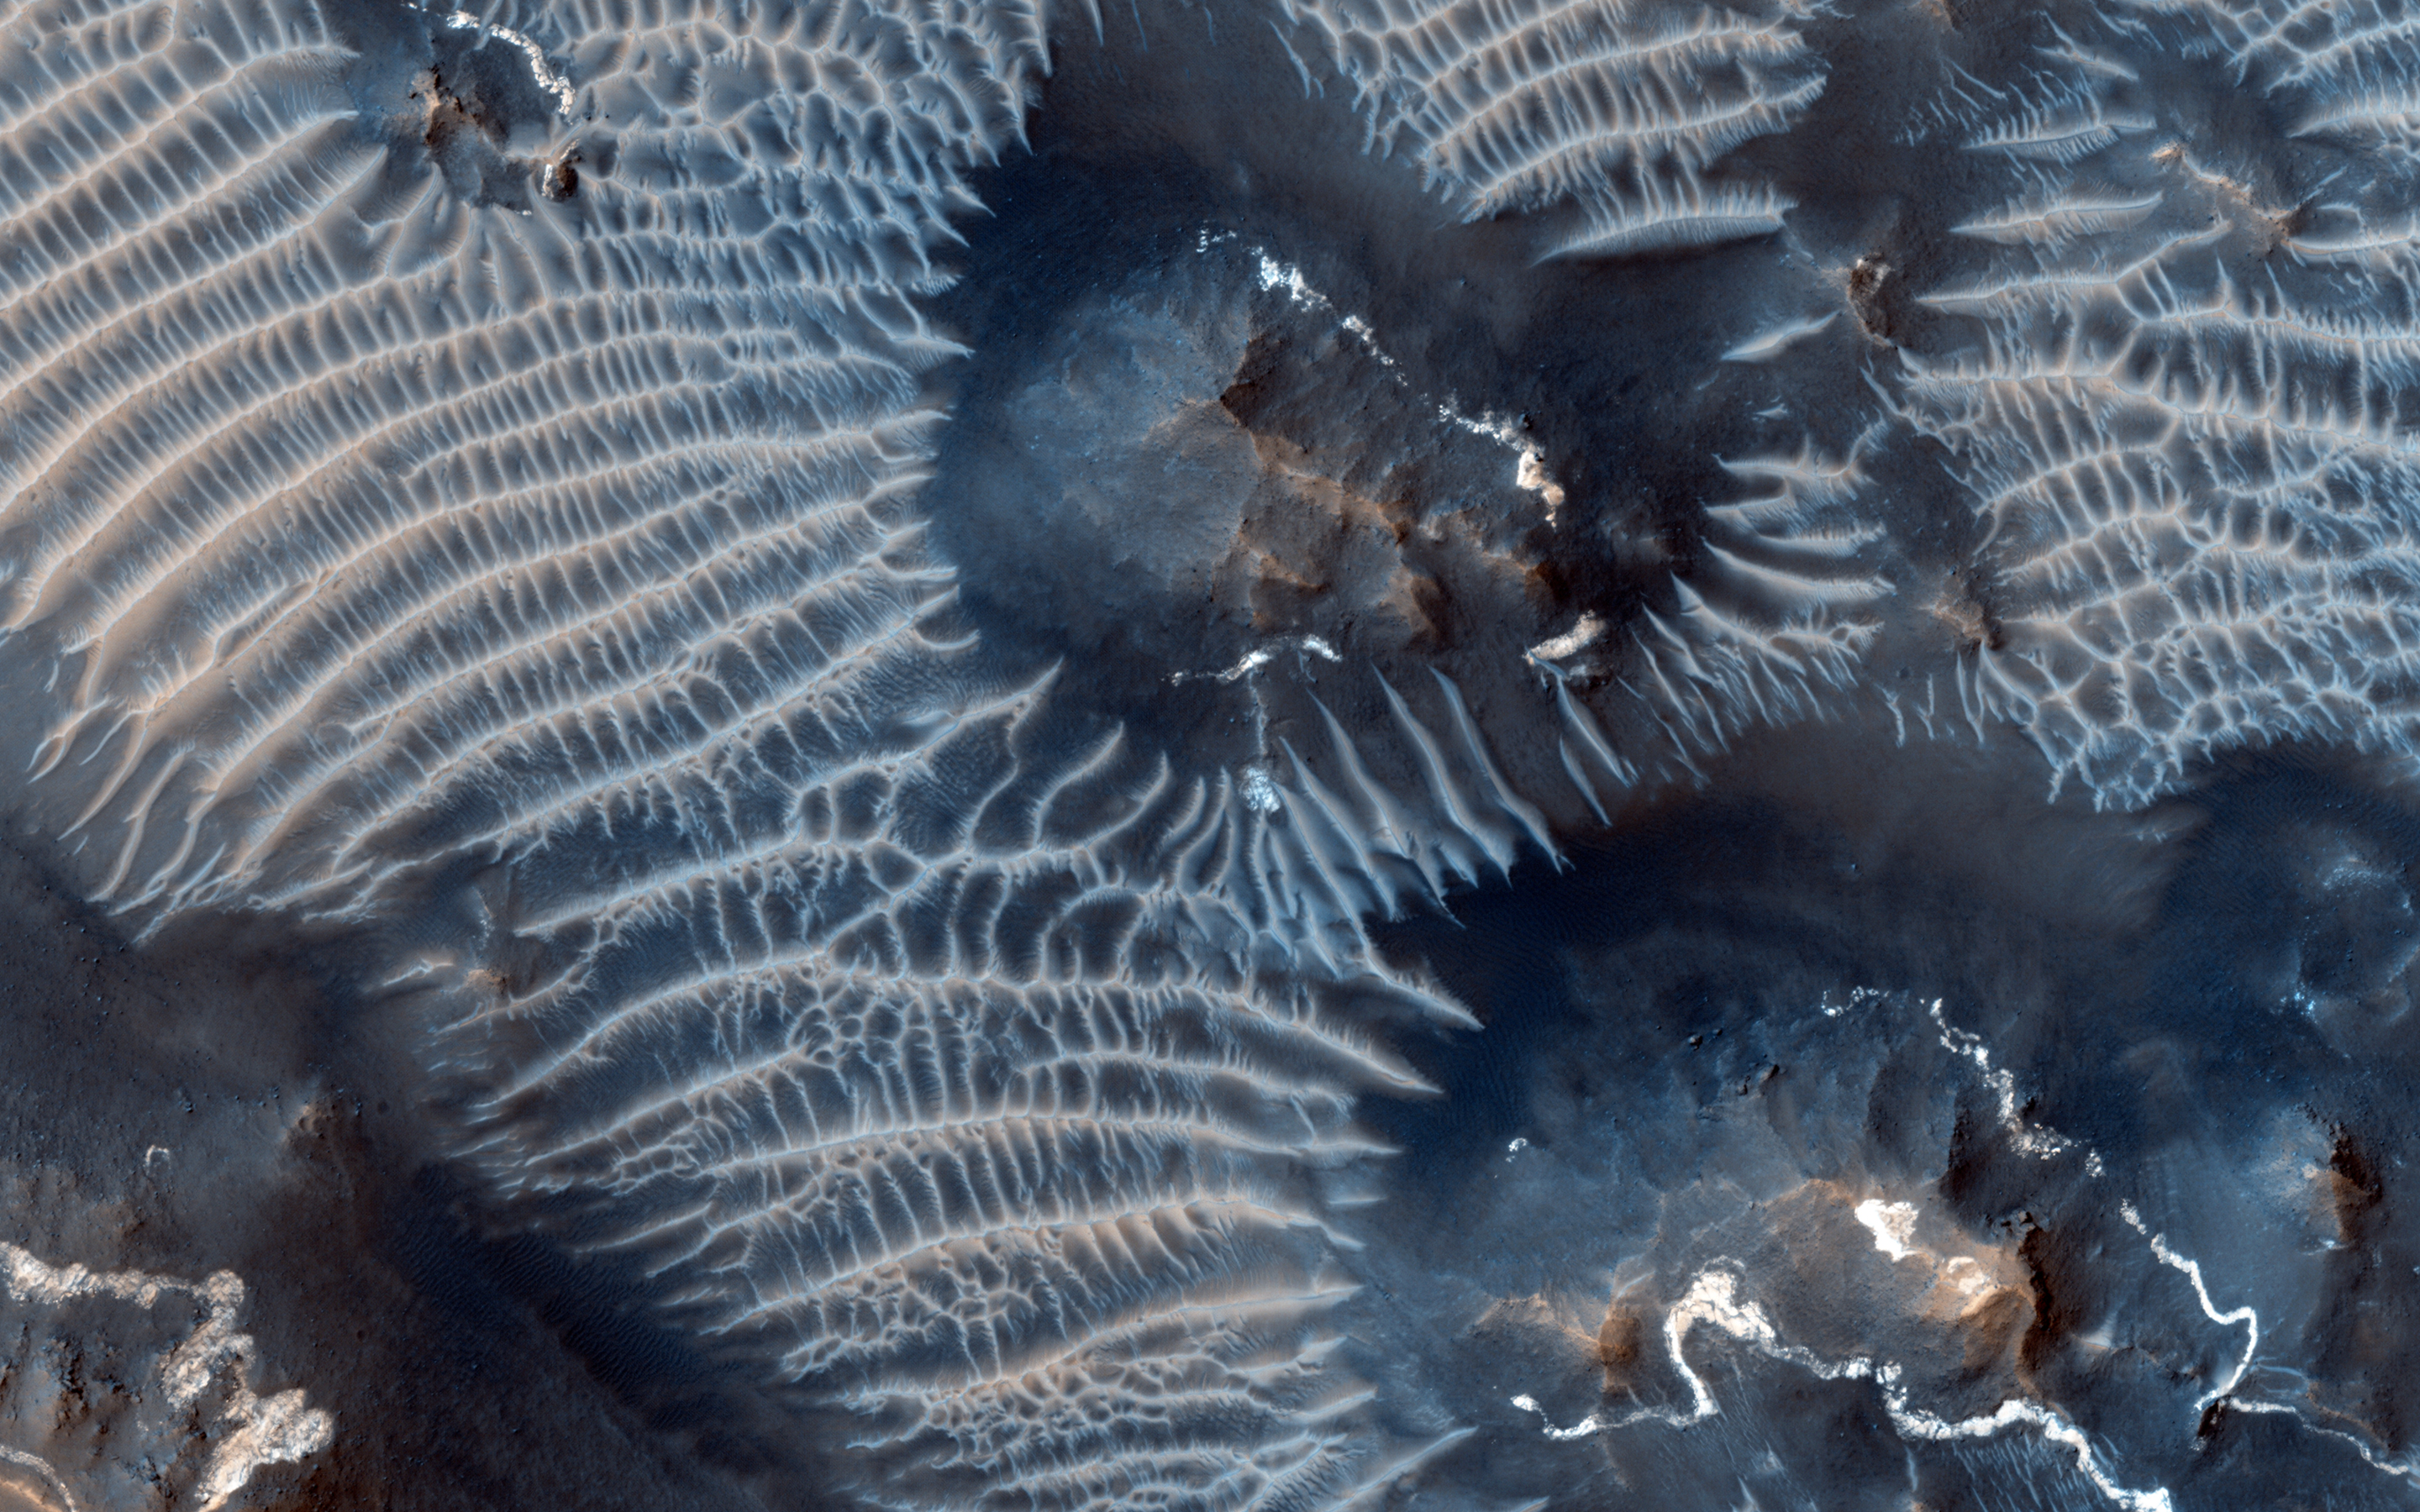

Two Generations of Windblown Sediments

This colorful scene is situated in the Noctis Labyrinthus, perched high on the Tharsis rise in the upper reaches of the Valles Marineris canyon system.

Targeting the bright rimmed bedrock knobs, the image also captures the interaction of two distinct types of windblown sediments. Surrounding the bedrock knobs is a network of pale reddish ridges with a complex interlinked morphology. These pale ridges resemble the simpler “transverse aeolian ridges” (called TARs) that are common in the equatorial regions of Mars.

The TARs are still poorly understood, and are variously ascribed to dunes produced by reversing winds, coarse grained ripples, or indurated dust deposits. HiRISE observations of TARs have so far shown that these bedforms are stable over time, suggesting either that they form slowly over much longer time scales than the duration of MRO’s mission, or that they formed in the past during periods of very different atmospheric conditions than the present.

Dark sand dunes comprise the second type of windblown sediment visible in this image. The dark sand dune seen just below the center of the cutout displays features that are common to active sand dunes observed by HiRISE elsewhere on Mars, including sets of small ripples crisscrossing the top of the dune. In many cases, it is the motion of these smaller ripples that drives the advance of Martian sand dunes. The dark dunes are made up of grains composed of iron-rich minerals derived from volcanic rocks on Mars, unlike the pale quartz-rich dunes typical of Earth.

This image clearly shows the dark sand situated on top of the pale TAR network, indicating that the sand dunes are younger than the TARs. Moreover, the fresh appearance of the sand dunes suggest that they are currently active, and may help shape the unusual TAR morphology by sandblasting the TARs in the present day environment.

HiRISE is one of six instruments on NASA’s Mars Reconnaissance Orbiter. The University of Arizona, Tucson, operates the orbiter’s HiRISE camera, which was built by Ball Aerospace & Technologies Corp., Boulder, Colo. NASA’s Jet Propulsion Laboratory, a division of the California Institute of Technology in Pasadena, manages the Mars Reconnaissance Orbiter Project for the NASA Science Mission Directorate, Washington.

Credit: NASA/JPL-Caltech/Univ. of Arizona